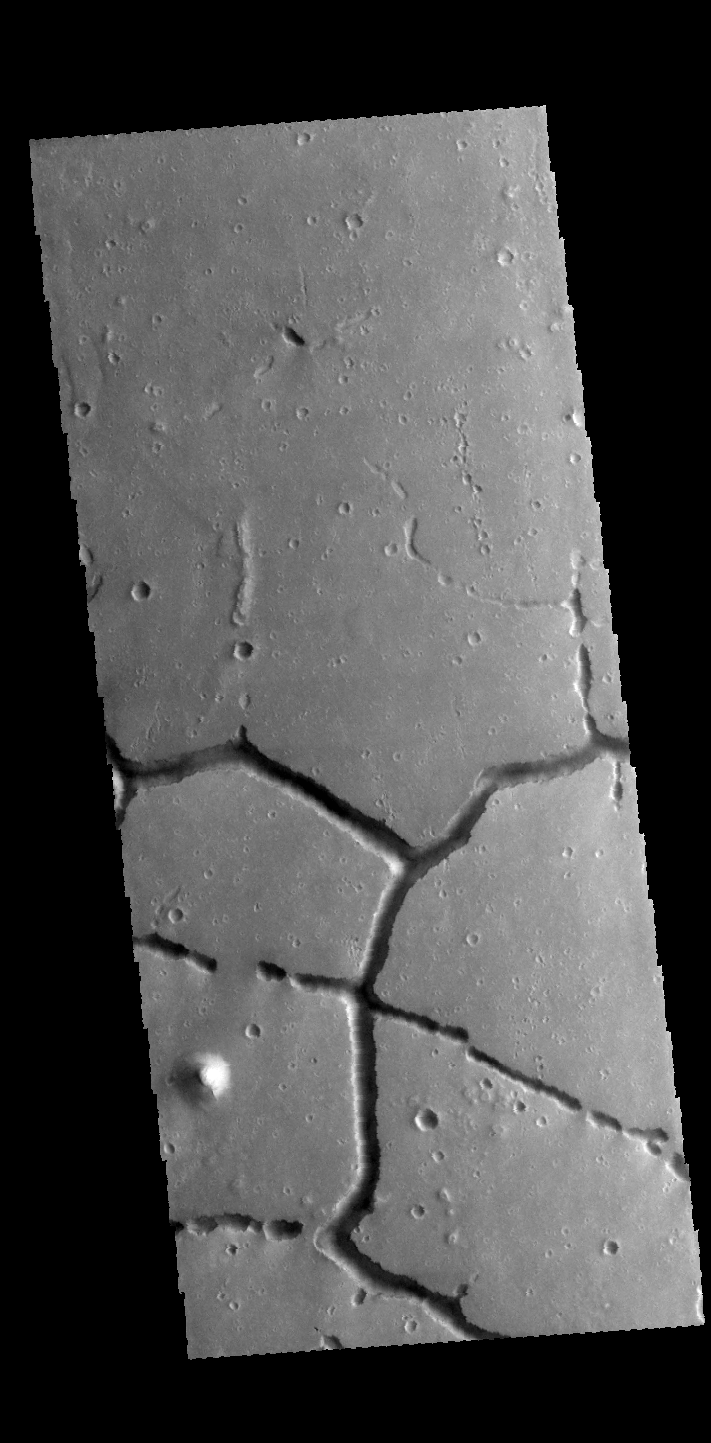

Hephaestus Fossae

The intersecting linear depressions in this VIS image are part of Hephaestus Fossae.

Credit: NASA/JPL-Caltech/ASU